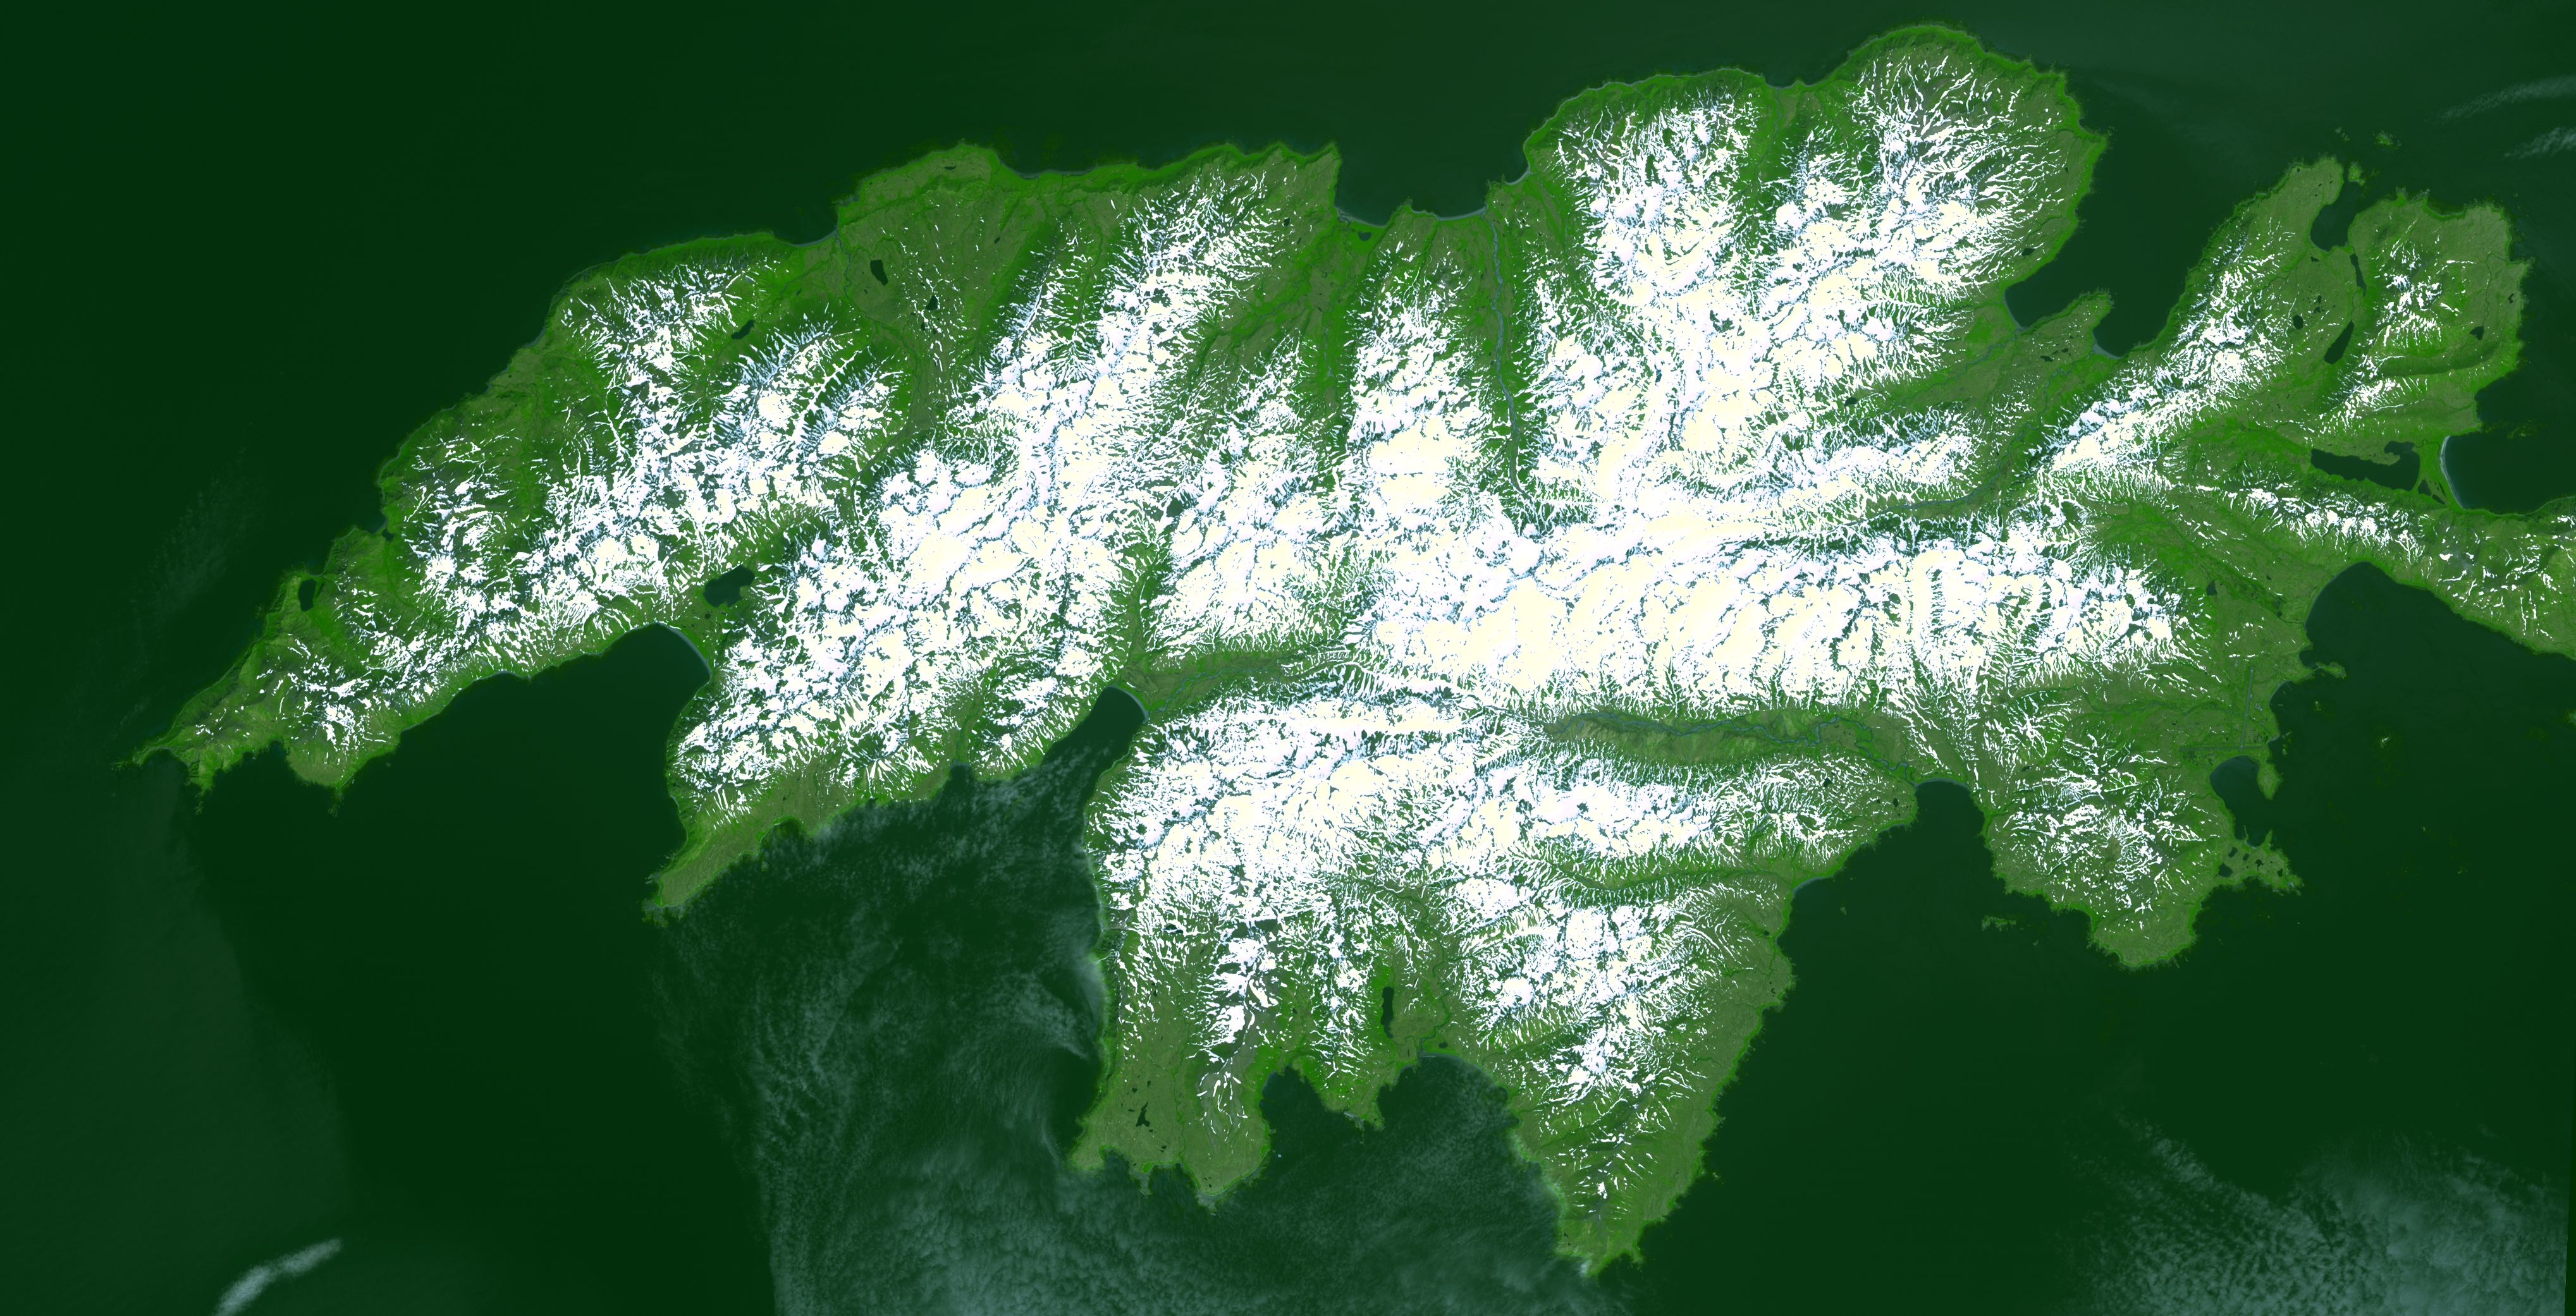

Attu, Alaska

Attu, the westernmost Aleutian island, is nearly 1760 km from the Alaskan mainland and 1200 km northeast of the northernmost of the Japanese Kurile Islands. Attu is about 32 by 56 km in size, and is today the home of a small number of U. S. Coast Guard personnel operating a Loran station. The weather on Attu is typical of Aleutian weather in general…cloudy, rain, fog, and occasional high winds. The weather becomes progressively worse as you travel from the easternmost islands to the west. On Attu, five or six days a week are likely to be rainy, with hardly more than eight or ten clear days a year. The image was acquired July 4, 2000, covers an area of 31.2 by 61.1 km, and is centered near 52.8 degrees north latitude, 173 degrees east longitude.

With its 14 spectral bands from the visible to the thermal infrared wavelength region, and its high spatial resolution of 15 to 90 meters (about 50 to 300 feet), ASTER images Earth to map and monitor the changing surface of our planet.

ASTER is one of five Earth-observing instruments launched December 18, 1999, on NASA’s Terra satellite. The instrument was built by Japan’s Ministry of Economy, Trade and Industry. A joint U.S./Japan science team is responsible for validation and calibration of the instrument and the data products.

The broad spectral coverage and high spectral resolution of ASTER provides scientists in numerous disciplines with critical information for surface mapping, and monitoring of dynamic conditions and temporal change. Example applications are: monitoring glacial advances and retreats; monitoring potentially active volcanoes; identifying crop stress; determining cloud morphology and physical properties; wetlands evaluation; thermal pollution monitoring; coral reef degradation; surface temperature mapping of soils and geology; and measuring surface heat balance.

The U.S. science team is located at NASA’s Jet Propulsion Laboratory, Pasadena, Calif. The Terra mission is part of NASA’s Science Mission Directorate.

Size: 31.2 by 61.1 kilometers (19.3 by 37.9 miles)
Location: 52.8 degrees North latitude, 173 degrees East longitude
Orientation: North at top
Image Data: ASTER bands 3, 2, and 1
Original Data Resolution: 15 meters (49.2 feet)
Dates Acquired: July 4, 2000

Credit: NASA/GSFC/METI/ERSDAC/JAROS, and U.S./Japan ASTER Science Team